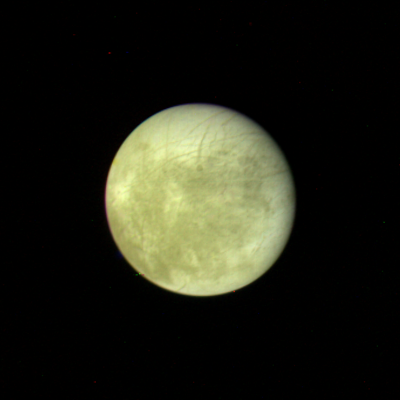

Europa – Full Disk

This picture of Europa, the smallest Galilean satellite, was taken in the afternoon of March 4, 1979, from a distance of about 2 million kilometers (1.2 million miles) by Voyager 1. This face of Europa is centered at about the 300` meridian. The resolution of this picture of Europa is about the best that will be obtained by Voyager 1, but the second spacecraft will take much clearer photographs of this satellite in July. The bright areas are probably ice deposits while the darkened areas may be the rocky surface or areas with a more patchy distribution of ice. The most unusual features are the systems of long linear structures which cross the surface in various directions. Some of these linear structures are over a thousand kilometers long and about 2 or 3 hundred kilometers wide. They may be fractures or faults which have disrupted the surface. JPL manages and controls the Voyager Project for NASA’s Office of Space Science.

Credit: NASA/JPL